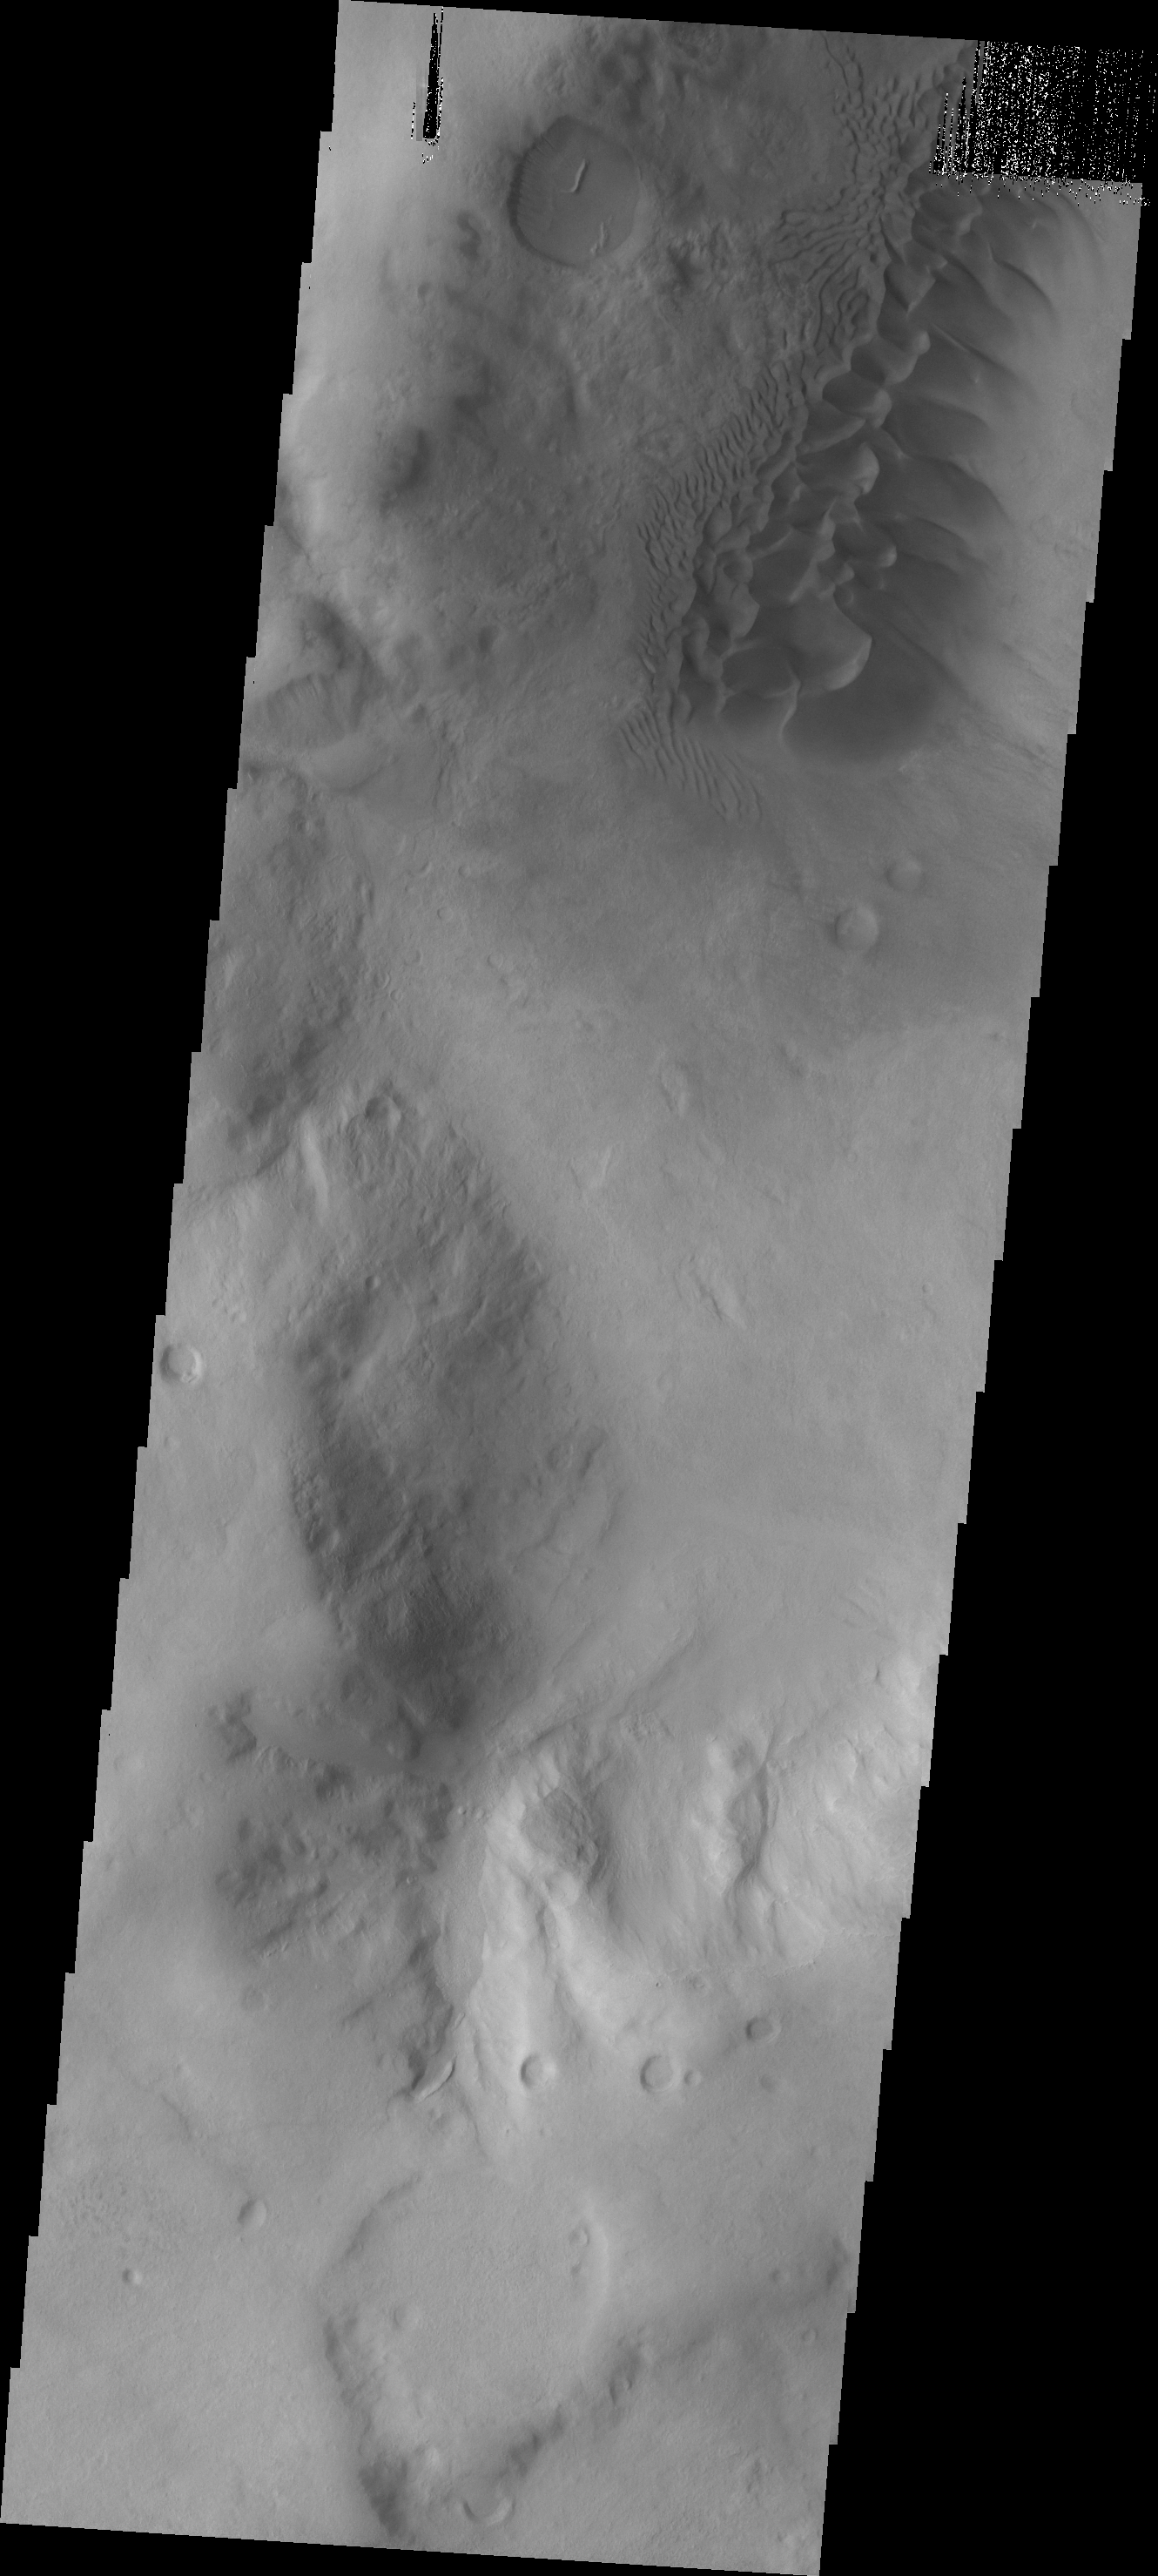

Argyre Dunes

The dark dunes in this VIS image are located in western Neredum Montes, near the margin of the Argyre Basin.

Image information: VIS instrument. Latitude -41.6N, Longitude 306.7E. 17 meter/pixel resolution.

Please see the THEMIS Data Citation Note for details on crediting THEMIS images.

Note: this THEMIS visual image has not been radiometrically nor geometrically calibrated for this preliminary release. An empirical correction has been performed to remove instrumental effects. A linear shift has been applied in the cross-track and down-track direction to approximate spacecraft and planetary motion. Fully calibrated and geometrically projected images will be released through the Planetary Data System in accordance with Project policies at a later time.

NASA’s Jet Propulsion Laboratory manages the 2001 Mars Odyssey mission for NASA’s Office of Space Science, Washington, D.C. The Thermal Emission Imaging System (THEMIS) was developed by Arizona State University, Tempe, in collaboration with Raytheon Santa Barbara Remote Sensing. The THEMIS investigation is led by Dr. Philip Christensen at Arizona State University. Lockheed Martin Astronautics, Denver, is the prime contractor for the Odyssey project, and developed and built the orbiter. Mission operations are conducted jointly from Lockheed Martin and from JPL, a division of the California Institute of Technology in Pasadena.

Credit: NASA/JPL/ASU